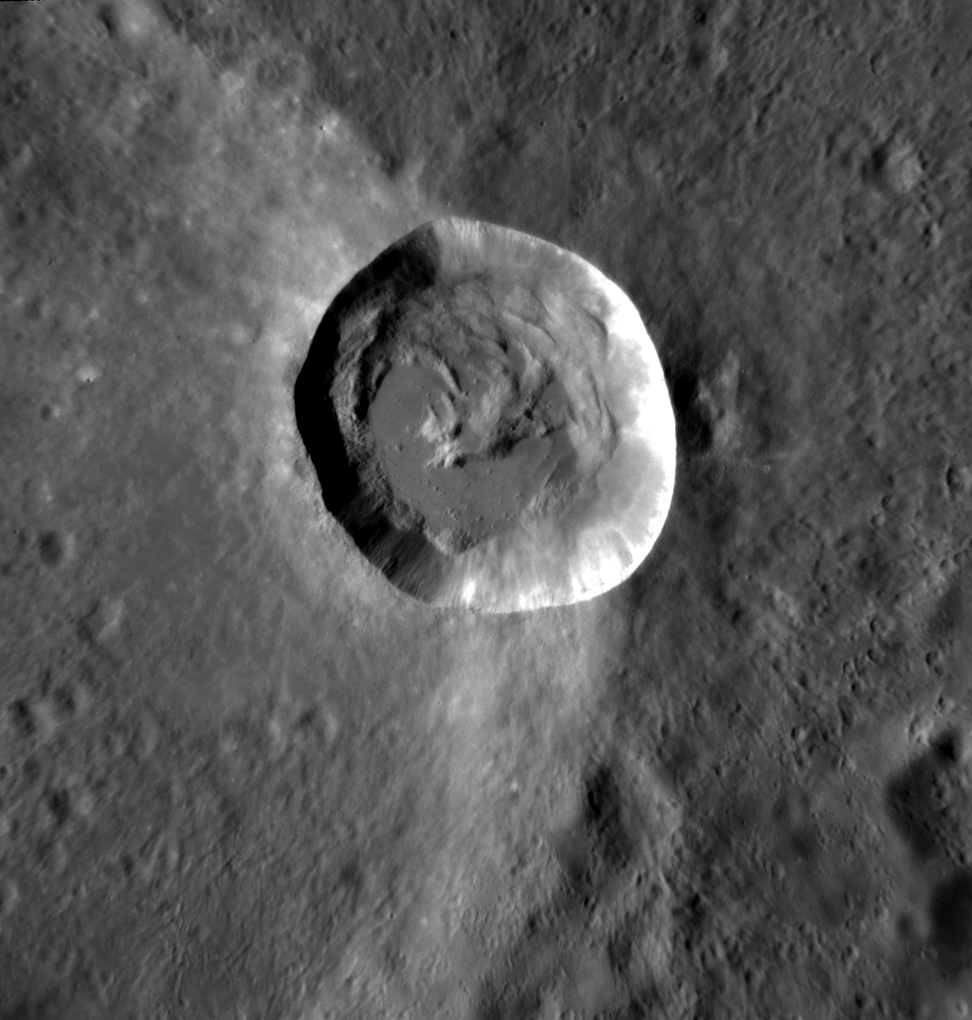

A Fresh Perspective

Here we get a closer look at the fresh, bright-rayed crater Mena. Solidified impact melt forms a smooth pond on the western side of the crater floor. This asymmetry is due to the fact that Mena formed on the sloping rim of an older crater, as seen in this wider view.

This image was acquired as a targeted set of stereo images. Targeted stereo observations are acquired at resolutions much higher than that of the 200-meter/pixel stereo base map. These targets acquired with the NAC enable the detailed topography of Mercury’s surface to be determined for a local area of interest.

Date acquired: November 13, 2013
Image Mission Elapsed Time (MET): 26657614
Image ID: 5189176
Instrument: Narrow Angle Camera (NAC) of the Mercury Dual Imaging System (MDIS)
Center Latitude: -0.24°
Center Longitude: 235.3° E
Resolution: 37 meters/pixel
Scale: Mena crater has a diameter of 15 km (9 miles)
Incidence Angle: 54.7°
Emission Angle: 23.4°
Phase Angle: 71.0°

The MESSENGER spacecraft is the first ever to orbit the planet Mercury, and the spacecraft’s seven scientific instruments and radio science investigation are unraveling the history and evolution of the Solar System’s innermost planet. MESSENGER acquired over 150,000 images and extensive other data sets. MESSENGER is capable of continuing orbital operations until early 2015.

For information regarding the use of images, see the MESSENGER image use policy.

Credit: NASA/Johns Hopkins University Applied Physics Laboratory/Carnegie Institution of Washington